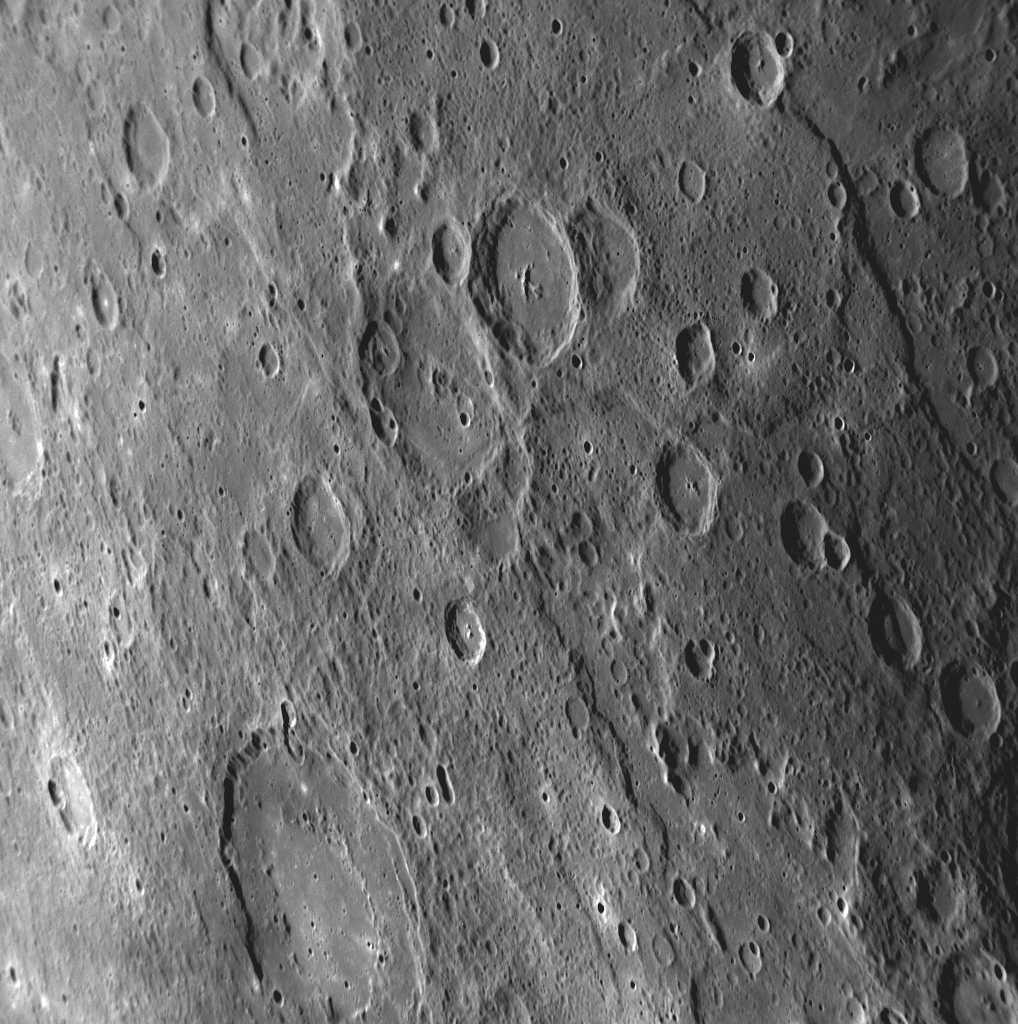

A Long Scarp Revisited

Seventy-four minutes before closest approach during MESSENGER’s third Mercury flyby, the NAC captured this image as part of a 62-image high-resolution mosaic of the sunlit crescent. A feature of particular interest in this image is the prominent scarp cutting across the upper right corner, with a crater ~30 kilometers (19 miles) in diameter overlying the scarp. This ~480-kilometer-long (300-mile-long) scarp was also imaged during Mercury flyby 2 (PIA11370), though during that encounter the scarp was positioned much closer to the limb of the planet. Imaging the same feature from different viewing geometries during Mercury flybys 2 and 3 enabled the creation of a three dimensional view of this scarp, similar to that shown in this released image of Rembrandt basin. Having such views provides information on the topographic relief of surface features on Mercury. A topographic profile of this scarp was also made by the Mercury Laser Altimeter during MESSENGER’s first Mercury flyby. That profile, obtained north of the superposed impact crater, shows that the scarp exhibits 1.4 kilometers (0.9 miles) of topographic relief.

Date Acquired: September 29, 2009
Image Mission Elapsed Time (MET): 162744258
Instrument: Narrow Angle Camera (NAC) of the Mercury Dual Imaging System (MDIS)
Resolution: 400 meters/pixel (0.25 miles/pixel)
Scale: This image is about 410 kilometers (250 miles) from top to bottom
Spacecraft Altitude: 15,300 kilometers (9,500 miles)

These images are from MESSENGER, a NASA Discovery mission to conduct the first orbital study of the innermost planet, Mercury. For information regarding the use of images, see the MESSENGER image use policy.

Credit: NASA/Johns Hopkins University Applied Physics Laboratory/Carnegie Institution of Washington